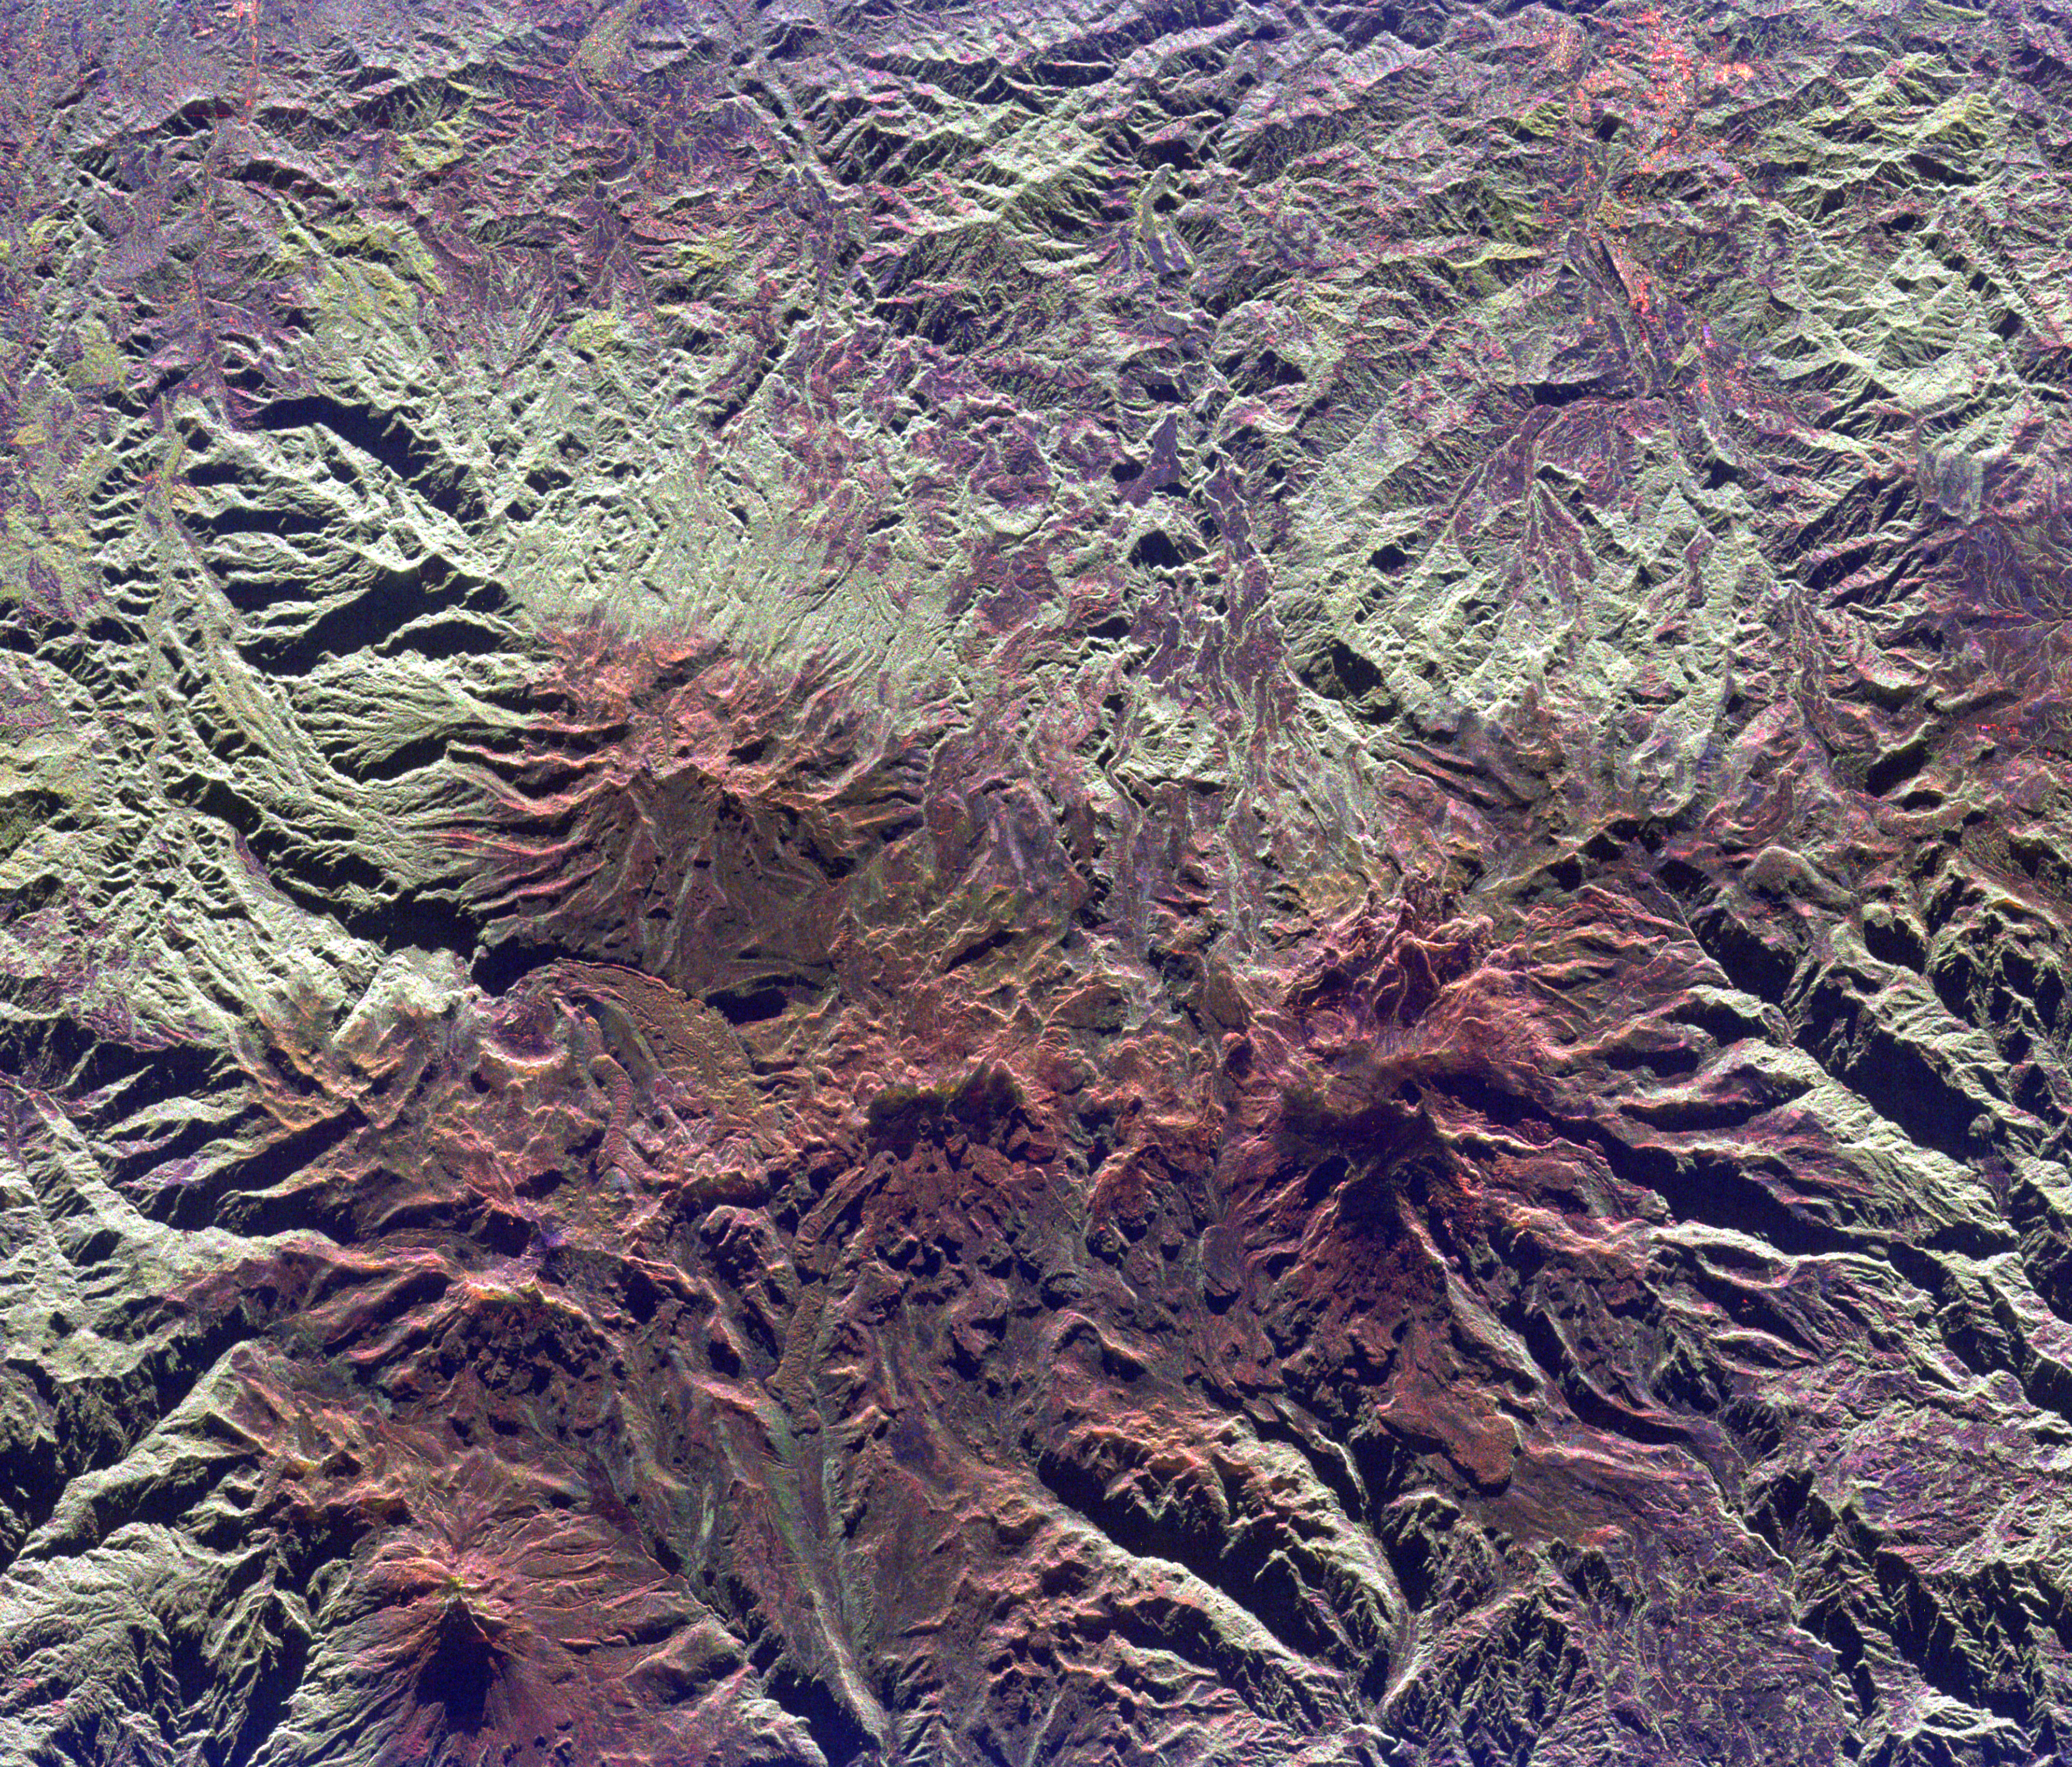

Space Radar Image of Ruiz Volcano, Colombia

This spaceborne radar image shows the Ruiz-Tolima volcanic region in central Colombia, about 150 kilometers (93 miles) west of Bogata. The town of Manizales, Colombia, is the pinkish area in the upper right of the image. Ruiz Volcano, also known as Nevado del Ruiz, is the dark red peak below and right of the image center. A small circular summit crater is visible at the top of Ruiz. Tolima Volcano is the sharp peak near the lower left corner of the image. The red color of the image is due to the snow cover and the lack of vegetation at high elevations in these volcanic mountains. Ruiz Volcano, at 5,389 meters (17,681 feet) elevation, is capped by glaciers. In 1985, an explosive eruption melted parts of these glaciers, triggering mudflows along narrow canyons on the sides of the volcano. The town of Armero, located just off the right side of the image, was buried by mud and 21,000 residents were killed. Scientists are using radar images of these remote yet dangerous volcanoes to understand the threats they pose to local populations.

The image was acquired by the Spaceborne Imaging Radar-C/X-band Synthetic Aperture Radar (SIR-C/X-SAR) onboard the space shuttle Endeavour on April 14, 1994. The image is centered at 4.8 degrees north latitude and 75.3 degrees west longitude. North is toward the upper right. The image shows an area 40 kilometers by 48 kilometers (24.8 miles by 29.8 miles). The colors are assigned to different frequencies and polarizations of the radar as follows: red is L-band, horizontally transmitted, horizontally received; green is L-band, horizontally transmitted, vertically received; blue is C-band, horizontally transmitted, vertically received. SIR-C/X-SAR, a joint mission of the German, Italian and United States space agencies, is part of NASA’s Mission to Planet Earth program.

Credit: NASA/JPL